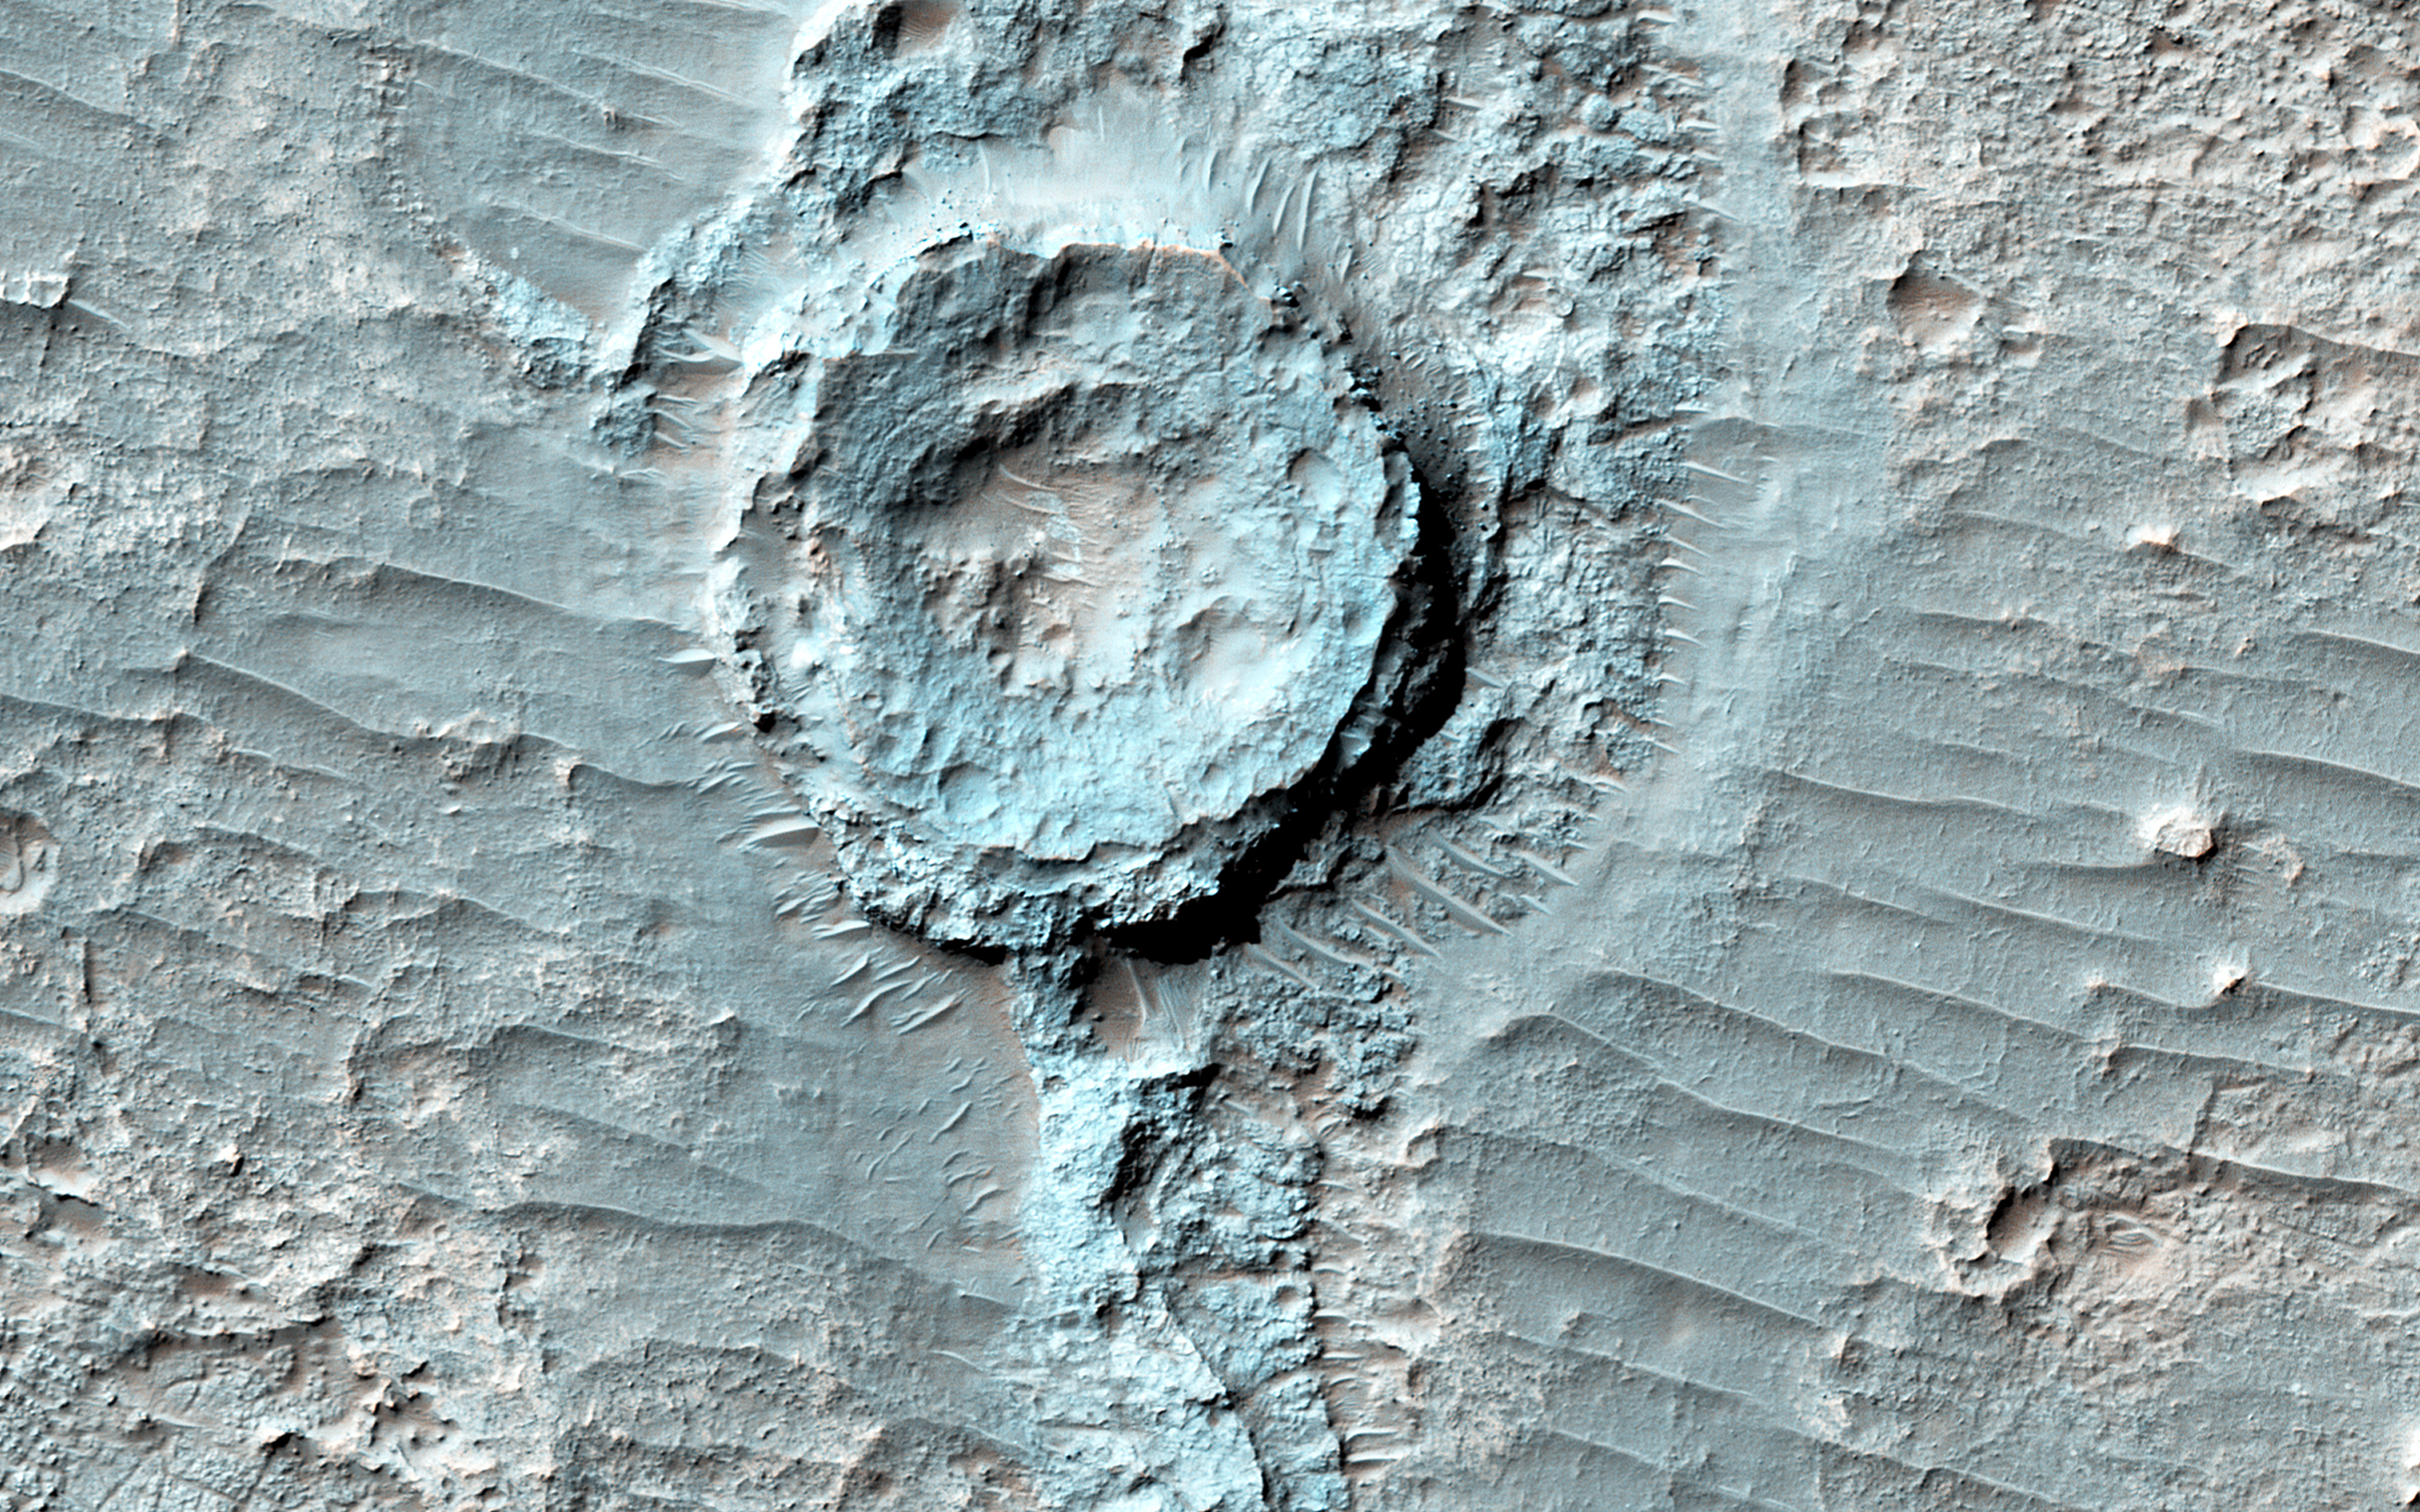

An Inverted Crater

There is a circular feature in this observation that appears to stand above the surrounding terrain. This feature is probably an inverted crater: a once-normal appearing impact crater that was filled in with sediment. The fill became indurated, or hardened, until it was more resistant to subsequent erosion than the surrounding material.

Other craters in this image are not inverted or substantially infilled. This suggests that they were formed after the events that filled in and later exposed the inverted crater.

The University of Arizona, Tucson, operates HiRISE, which was built by Ball Aerospace & Technologies Corp., Boulder, Colo. NASA’s Jet Propulsion Laboratory, a division of the California Institute of Technology in Pasadena, manages the Mars Reconnaissance Orbiter Project for NASA’s Science Mission Directorate, Washington.

Credit: NASA/JPL-Caltech/Univ. of Arizona